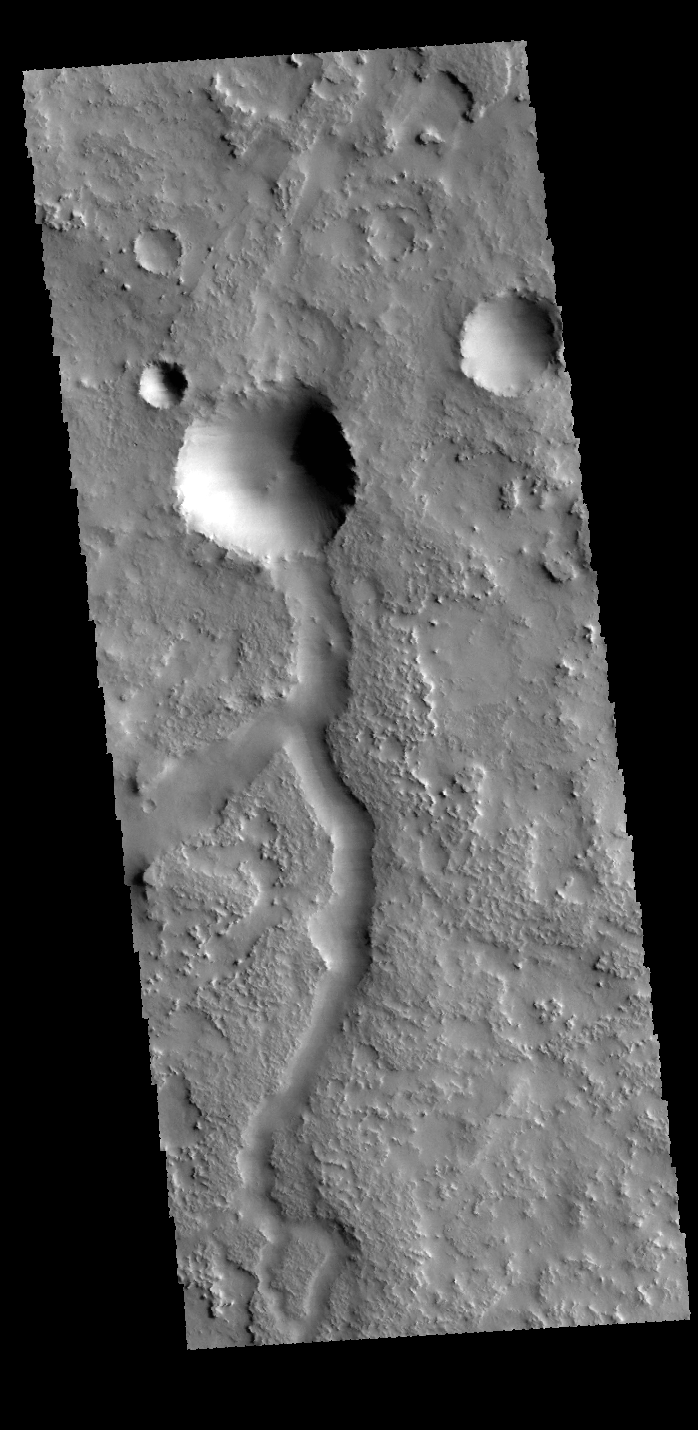

Terra Sabaea

This VIS image shows a small unnamed channel in Terra Sabaea.

Credit: NASA/JPL-Caltech/ASU